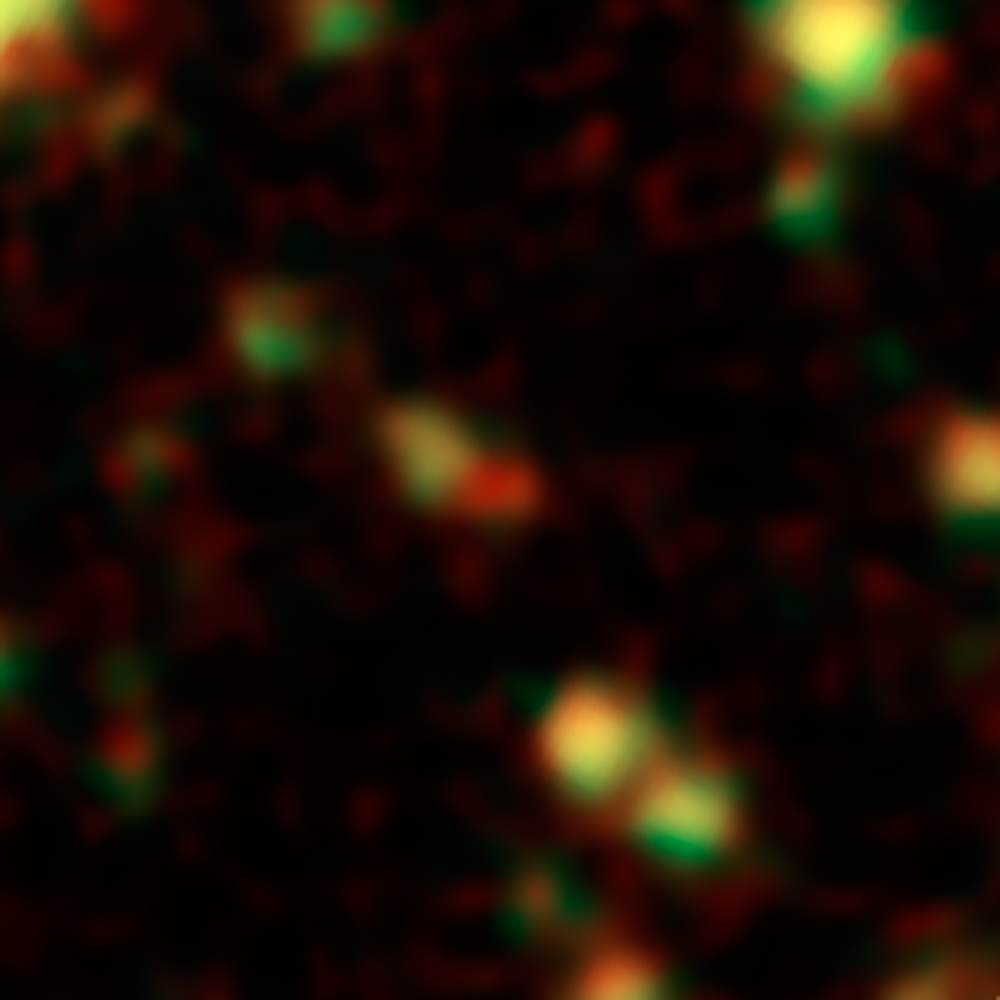

Infrared View of a Distant Galaxy Bursts with Stars

This image shows one of the most distant galaxies known, called GN-108036, dating back to 750 million years after the Big Bang that created our universe. The galaxy's light took 12.9 billion years to reach us. The galaxy is the red object at the center of the frame.

The galaxy was discovered and confirmed using the Subaru telescope and the W.M. Keck Observatory, respectively, both located atop Mauna Kea in Hawaii. After the galaxy was discovered, astronomers looked at infrared observations of it taken by NASA's Spitzer and Hubble space telescopes, and were surprised by how bright the galaxy appeared. This brightness resulted from an extreme burst of star formation -- a rare event for such an early cosmic era. In fact, GN-108036 is the most luminous galaxy found to date at these great distances.

Astronomers refer to a galaxy's distance by its "redshift," a number that refers to how much the light has been stretched to longer, redder wavelengths by the expansion of the universe. Galaxies with higher redshifts are more distant, and are seen farther back in time. GN-108036 has a redshift of 7.2, making it one of only a handful of galaxies detected this far away and this early in cosmic history.

In this Spitzer image, infrared light captured by its Infrared Array Camera at wavelengths of 3.6 and 4.5 microns is colored green and red, respectively. GN-108036 is only detected in the infrared, and is completely invisible in the optical Hubble images.

Credit: NASA / JPL-Caltech / STScI-ESA / Y. Ono (Univ. of Tokyo)